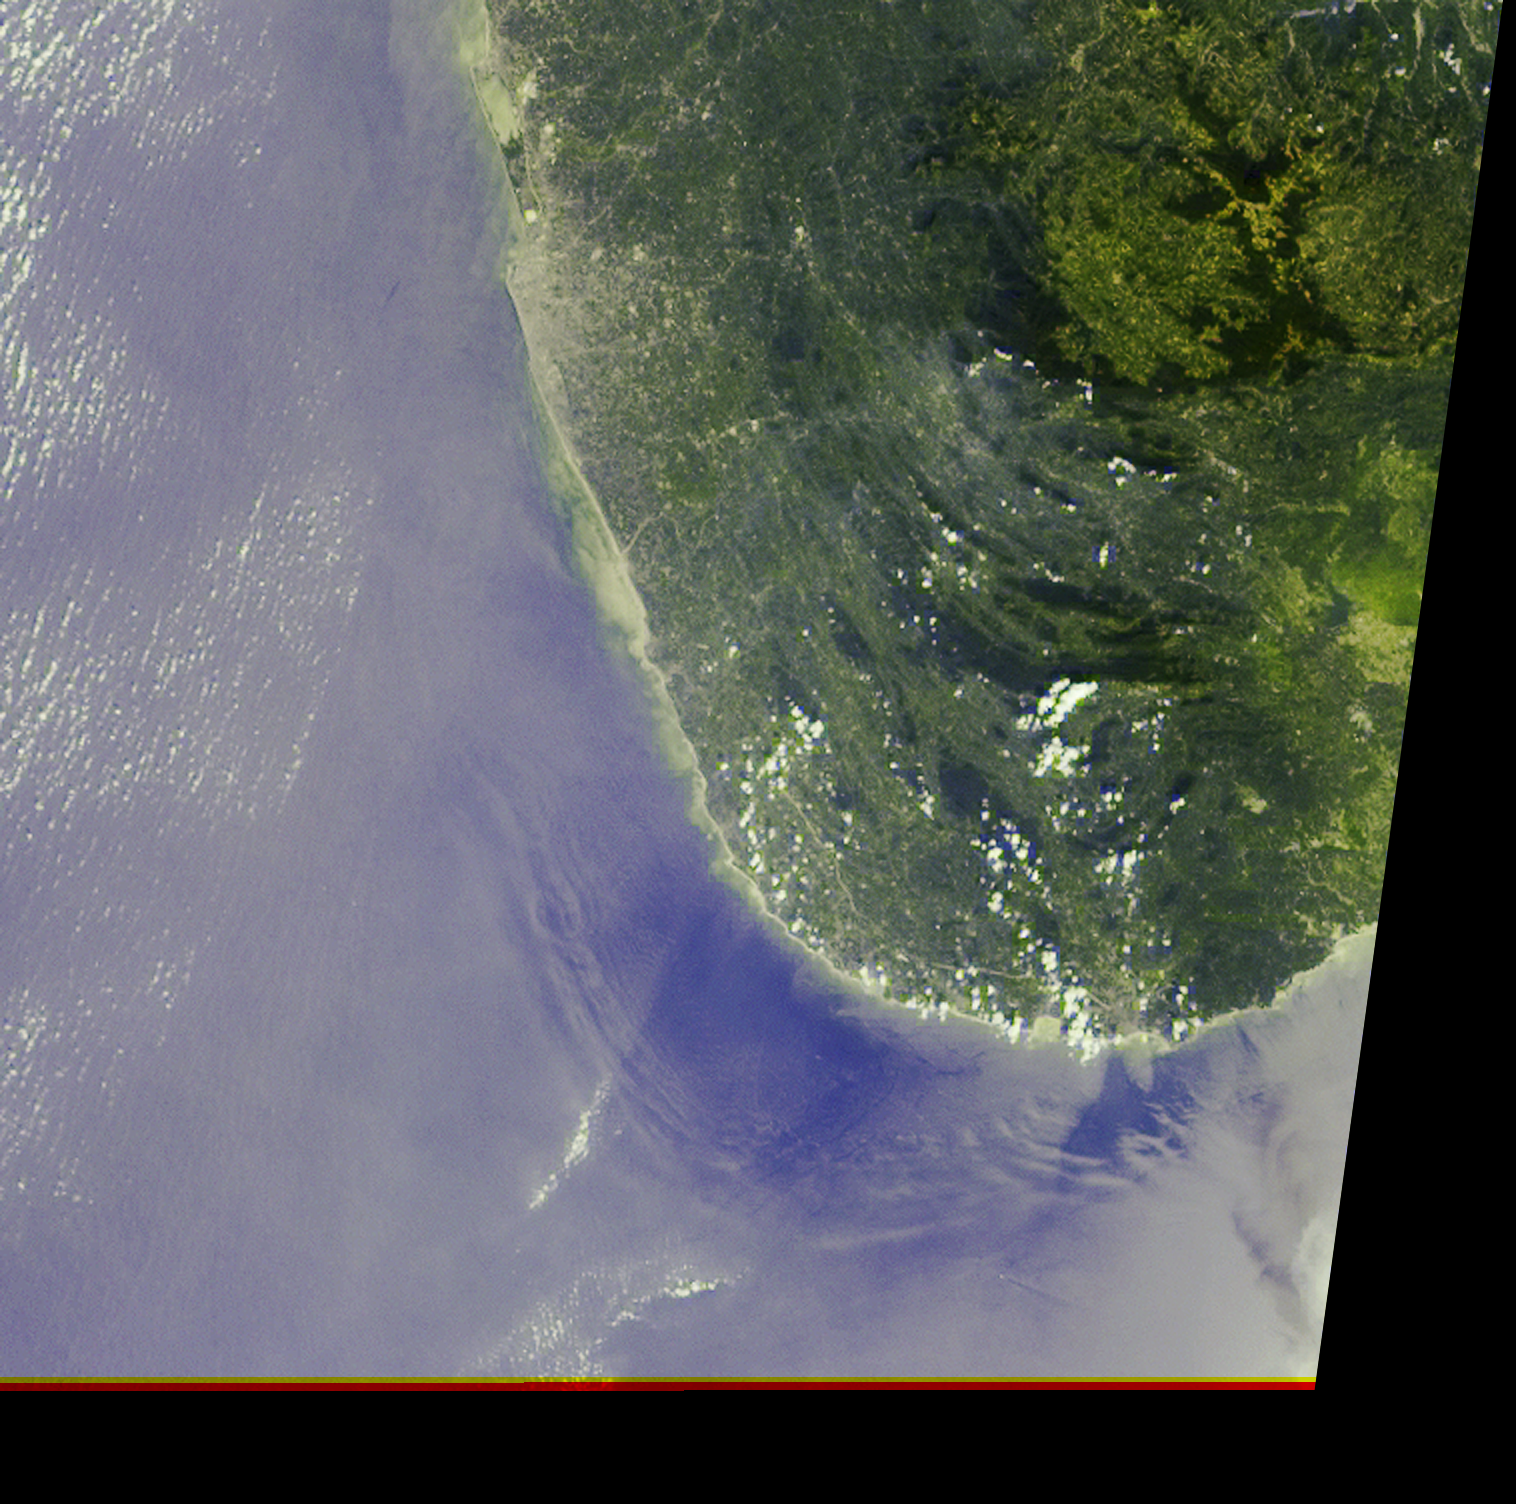

Deep Ocean Tsunami Waves off the Sri Lankan Coast

The initial tsunami waves resulting from the undersea earthquake that occurred at 00:58:53 UTC (Coordinated Universal Time) on 26 December 2004 off the island of Sumatra, Indonesia, took a little over 2 hours to reach the teardrop-shaped island of Sri Lanka. Additional waves continued to arrive for many hours afterward. At approximately 05:15 UTC, as NASA’s Terra satellite passed overhead, the Multi-angle Imaging SpectroRadiometer (MISR) captured this image of deep ocean tsunami waves about 30-40 kilometers from Sri Lanka’s southwestern coast. The waves are made visible due to the effects of changes in sea-surface slope on the reflected sunglint pattern, shown here in MISR’s 46° forward-pointing camera. Sunglint occurs when sunlight reflects off a water surface in much the same way light reflects off a mirror, and the position of the Sun, angle of observation, and orientation of the sea surface determines how bright each part of the ocean appears in the image. These large wave features were invisible to MISR’s nadir (vertical-viewing) camera. The image covers an area of 208 kilometers x 207 kilometers.

Since the greatest impact of the tsunami was generally in an east-west direction, the havoc caused by the tsunami along the southwestern shores of Sri Lanka was not as severe as along the eastern coast, though there was still substantial damage in this region–as evidenced by the brownish debris in the water–because tsunami waves can diffract around land masses. The ripple-like wave pattern evident in this MISR image roughly correlates with the undersea boundary of the continental shelf. This surface manifestation is likely to be caused by interaction of deep waves with the ocean floor, rather than by the more usually-observed surface waves driven by winds. It is possible that this semi-concentric pattern represents wave reflection from the continental land mass; however, a combination of wave modeling and detailed bathymetric data is required to fully understand the dynamics. Examination of other MISR images of this area, taken under similar illumination conditions, has not uncovered any surface patterns resembling those seen here.

This image is an example of how MISR’s multiangular capability provides unique information for understanding how tsunamis propagate. Another application of MISR data enabled measuring the motion of breaking tsunami waves along the eastern shores of Andhra Pradesh, India.

The Multi-angle Imaging SpectroRadiometer observes the daylit Earth continuously and every 9 days views the entire globe between 82° north and 82° south latitude. These data products were generated from a portion of the imagery acquired during Terra orbit 26720 and utilize data from within blocks 85 to 86 within World Reference System-2 path 142.

MISR was built and is managed by NASA’s Jet Propulsion Laboratory, Pasadena, CA, for NASA’s Office of Earth Science, Washington, DC. The Terra satellite is managed by NASA’s Goddard Space Flight Center, Greenbelt, MD. JPL is a division of the California Institute of Technology.

Credit: NASA/GSFC/LaRC/JPL, MISR Team.